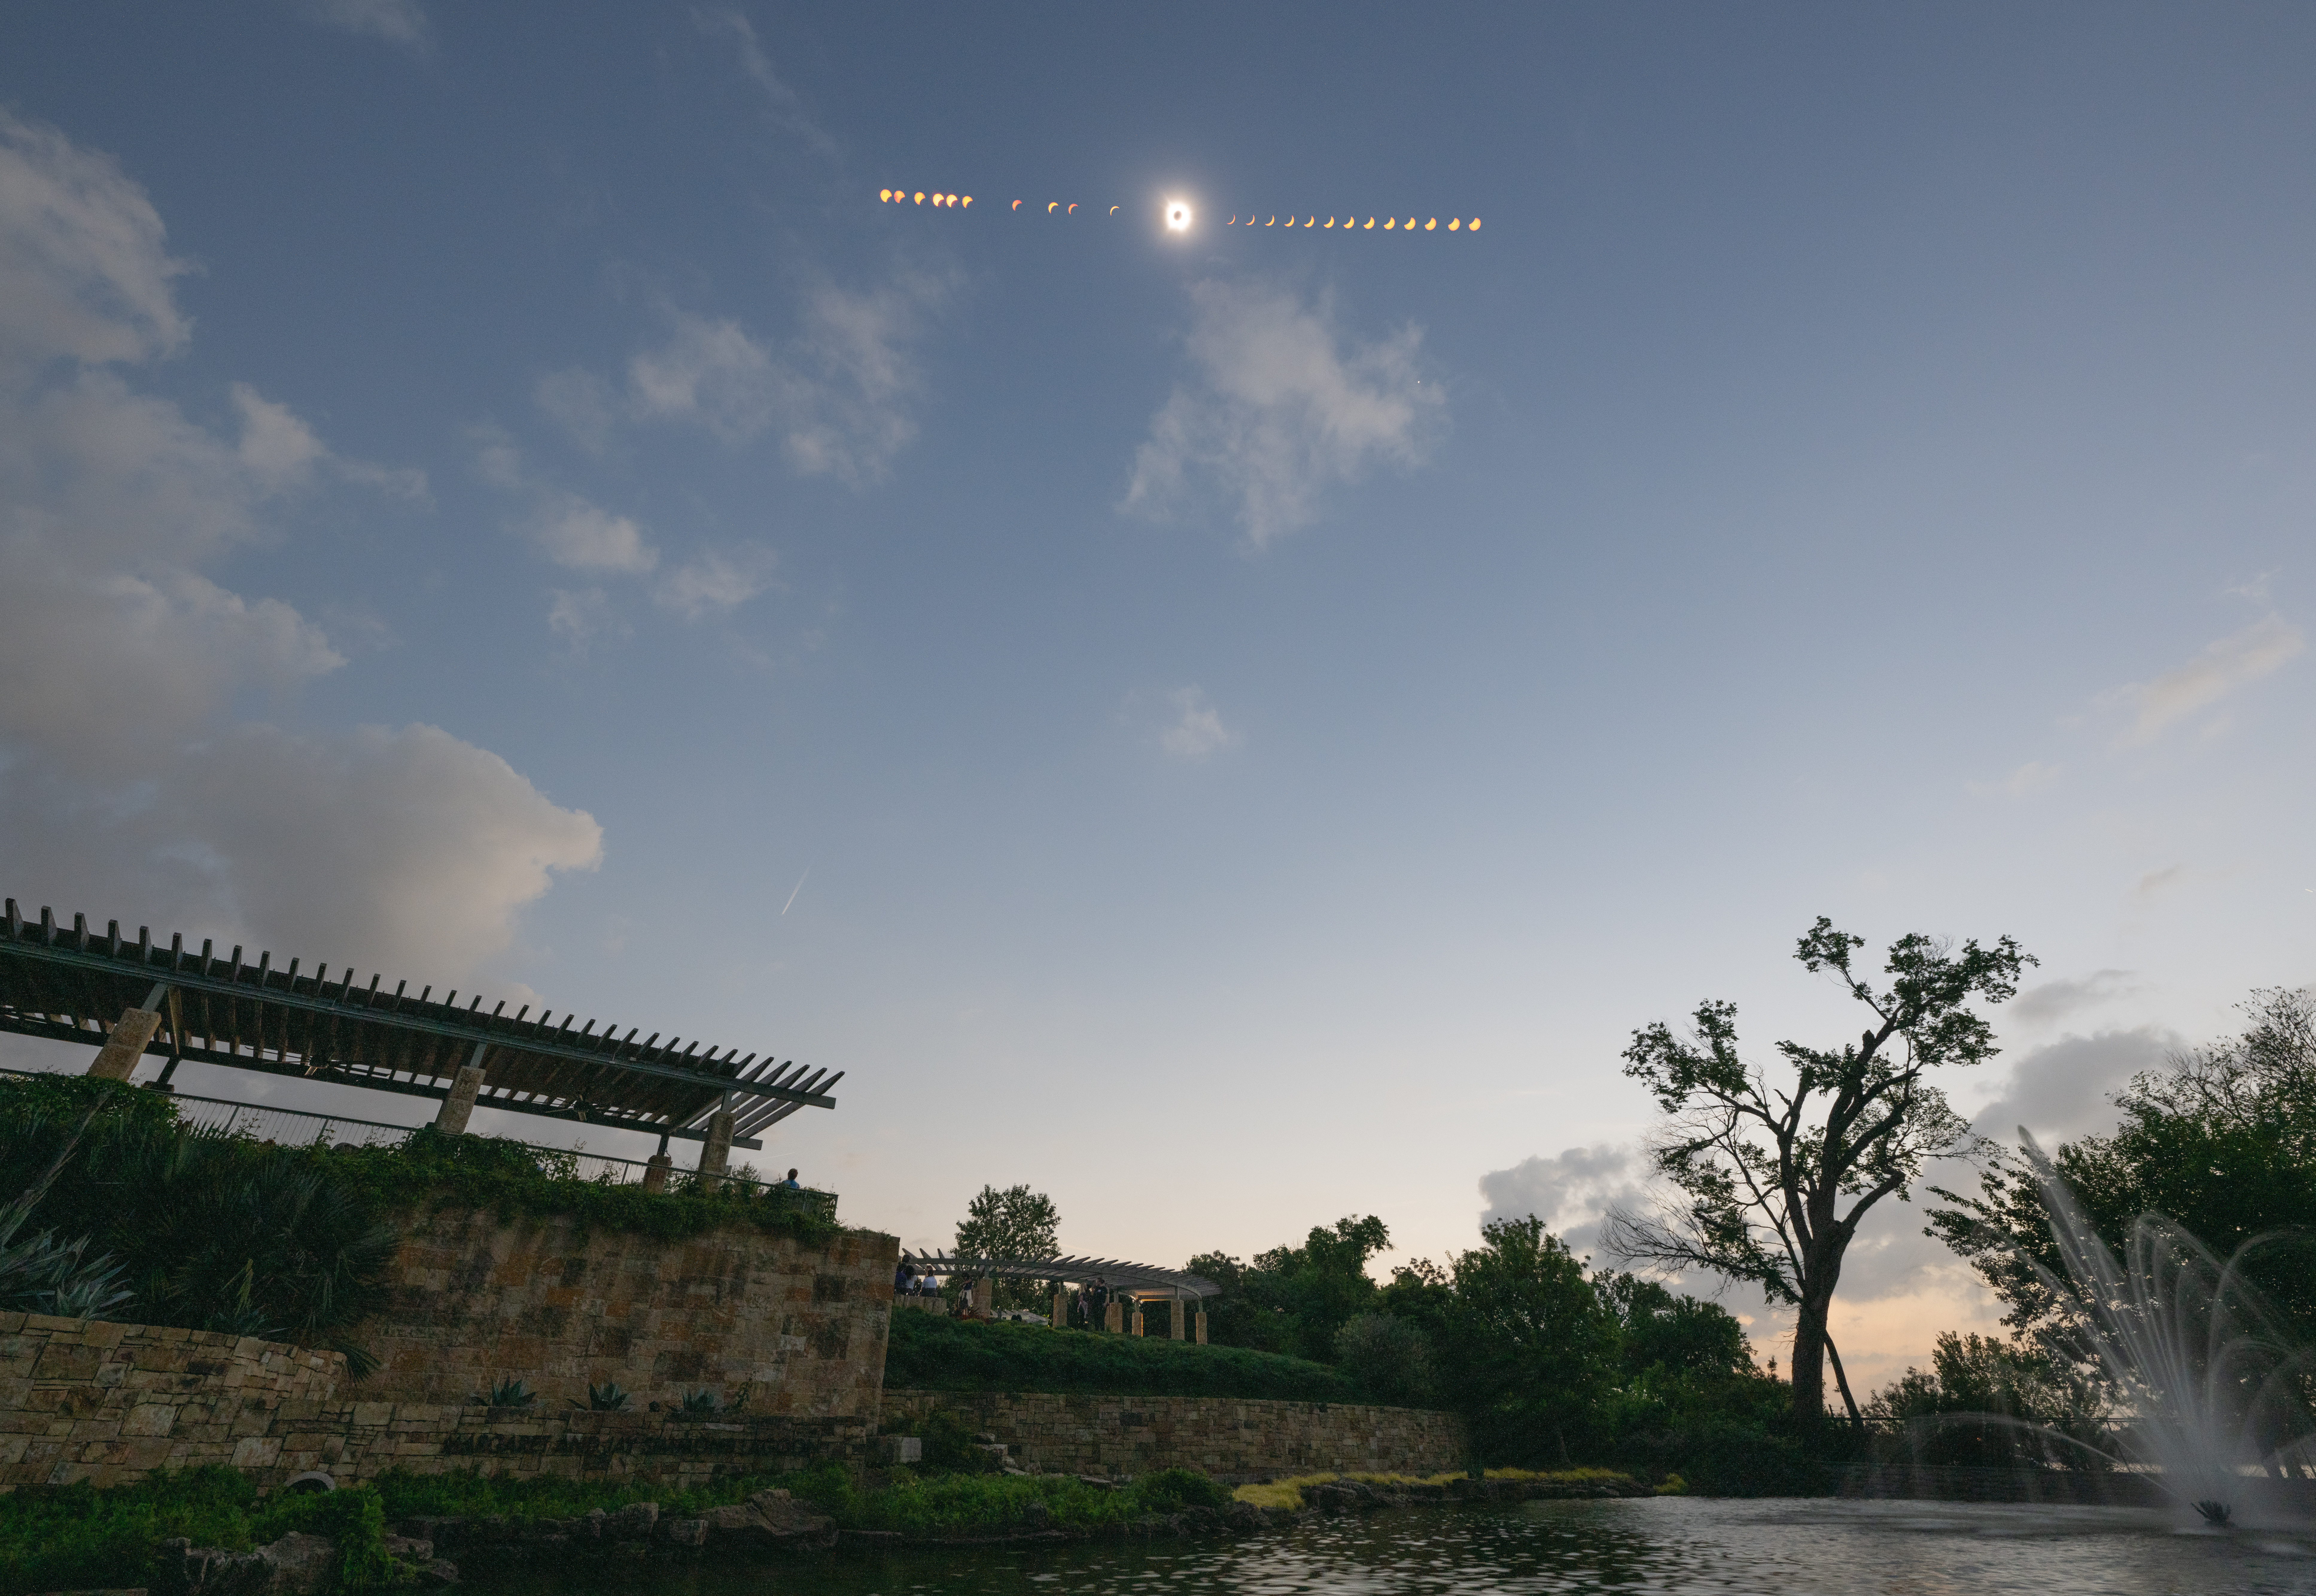

2024 Total Solar Eclipse

This composite image of multiple exposures shows the progression of a total solar eclipse in Dallas, Texas on Monday, April 8, 2024. A total solar eclipse swept across a narrow portion of the North American continent from Mexico’s Pacific coast to the Atlantic coast of Newfoundland, Canada. A partial solar eclipse was visible across the entire North American continent along with parts of Central America and Europe.

Credit: NASA/Keegan Barber